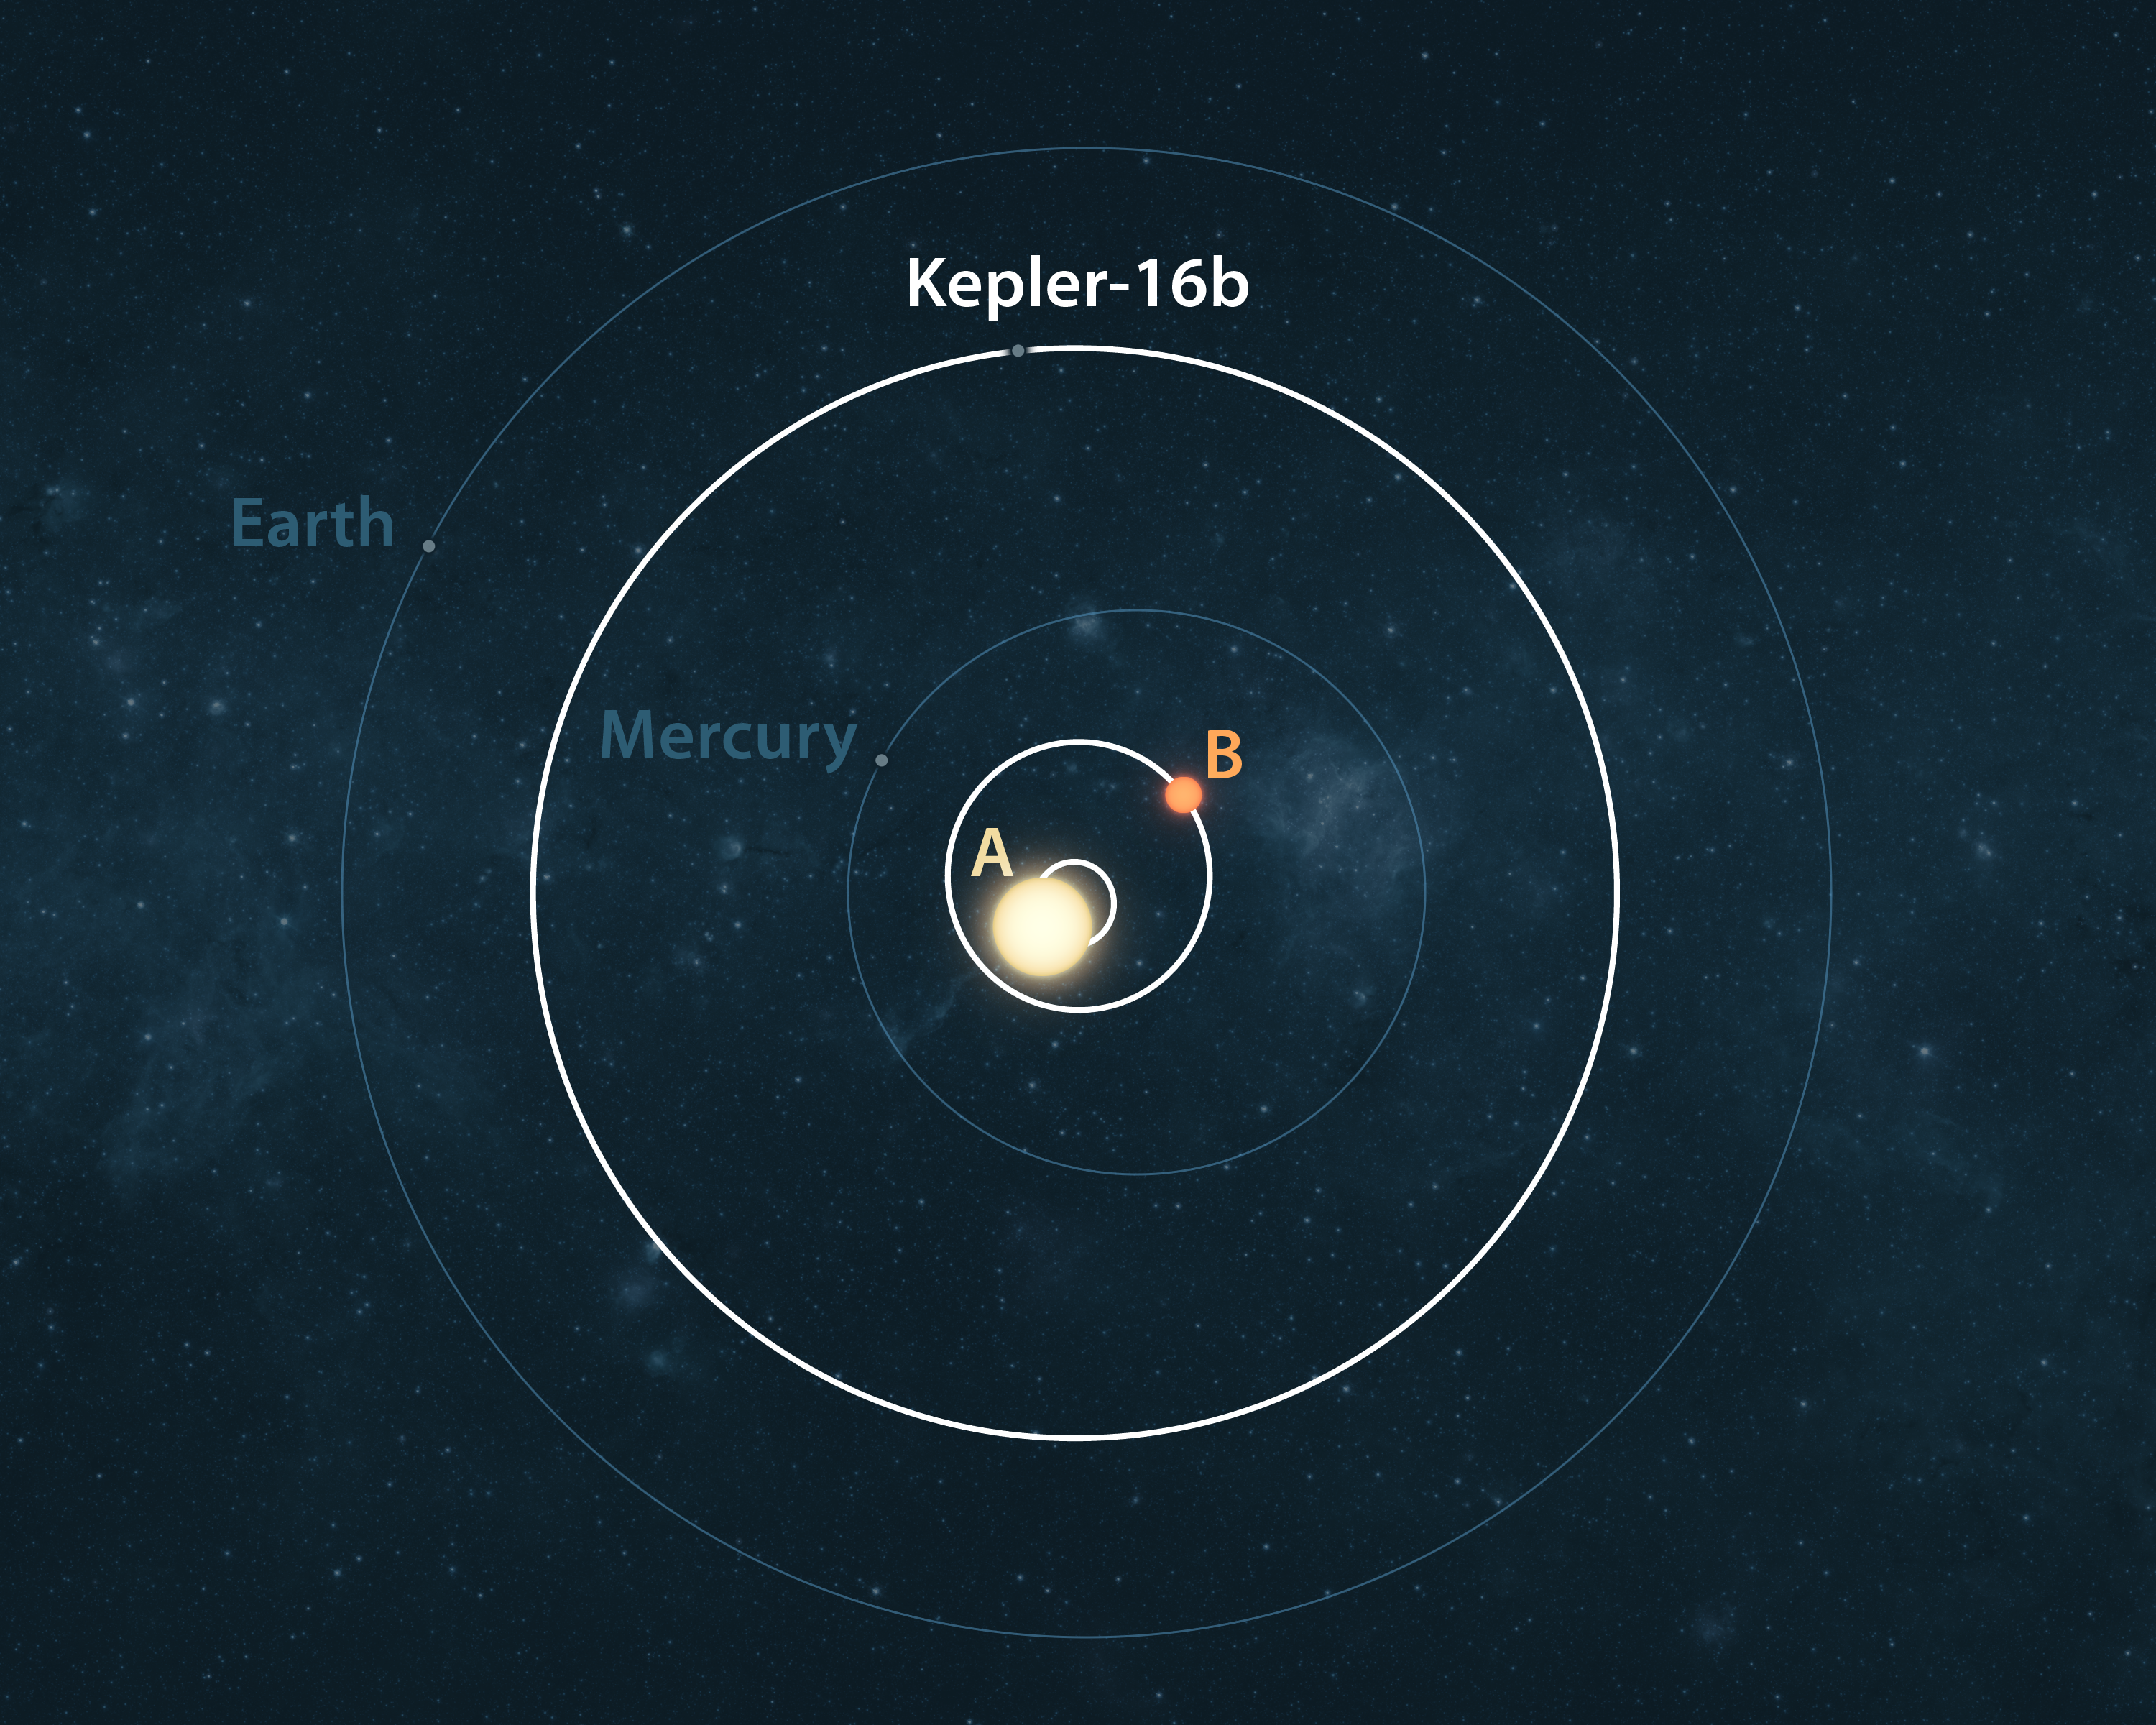

Bird’s Eye View of Kepler-16 System (Artist Concept)

This artist’s conception illustrates the Kepler-16 system (white) from an overhead view, showing its planet Kepler-16b and the eccentric orbits of the two stars it circles (labeled A and B). For reference, the orbits of our own solar system’s planets Mercury and Earth are shown in blue.

Though the planet orbits its star from a distance comparable to that of Venus in our own solar system, it is actually cold. This is because its two parent stars are both smaller than the sun and don’t give off as much heat.

Credit: NASA/Ames/JPL-Caltech